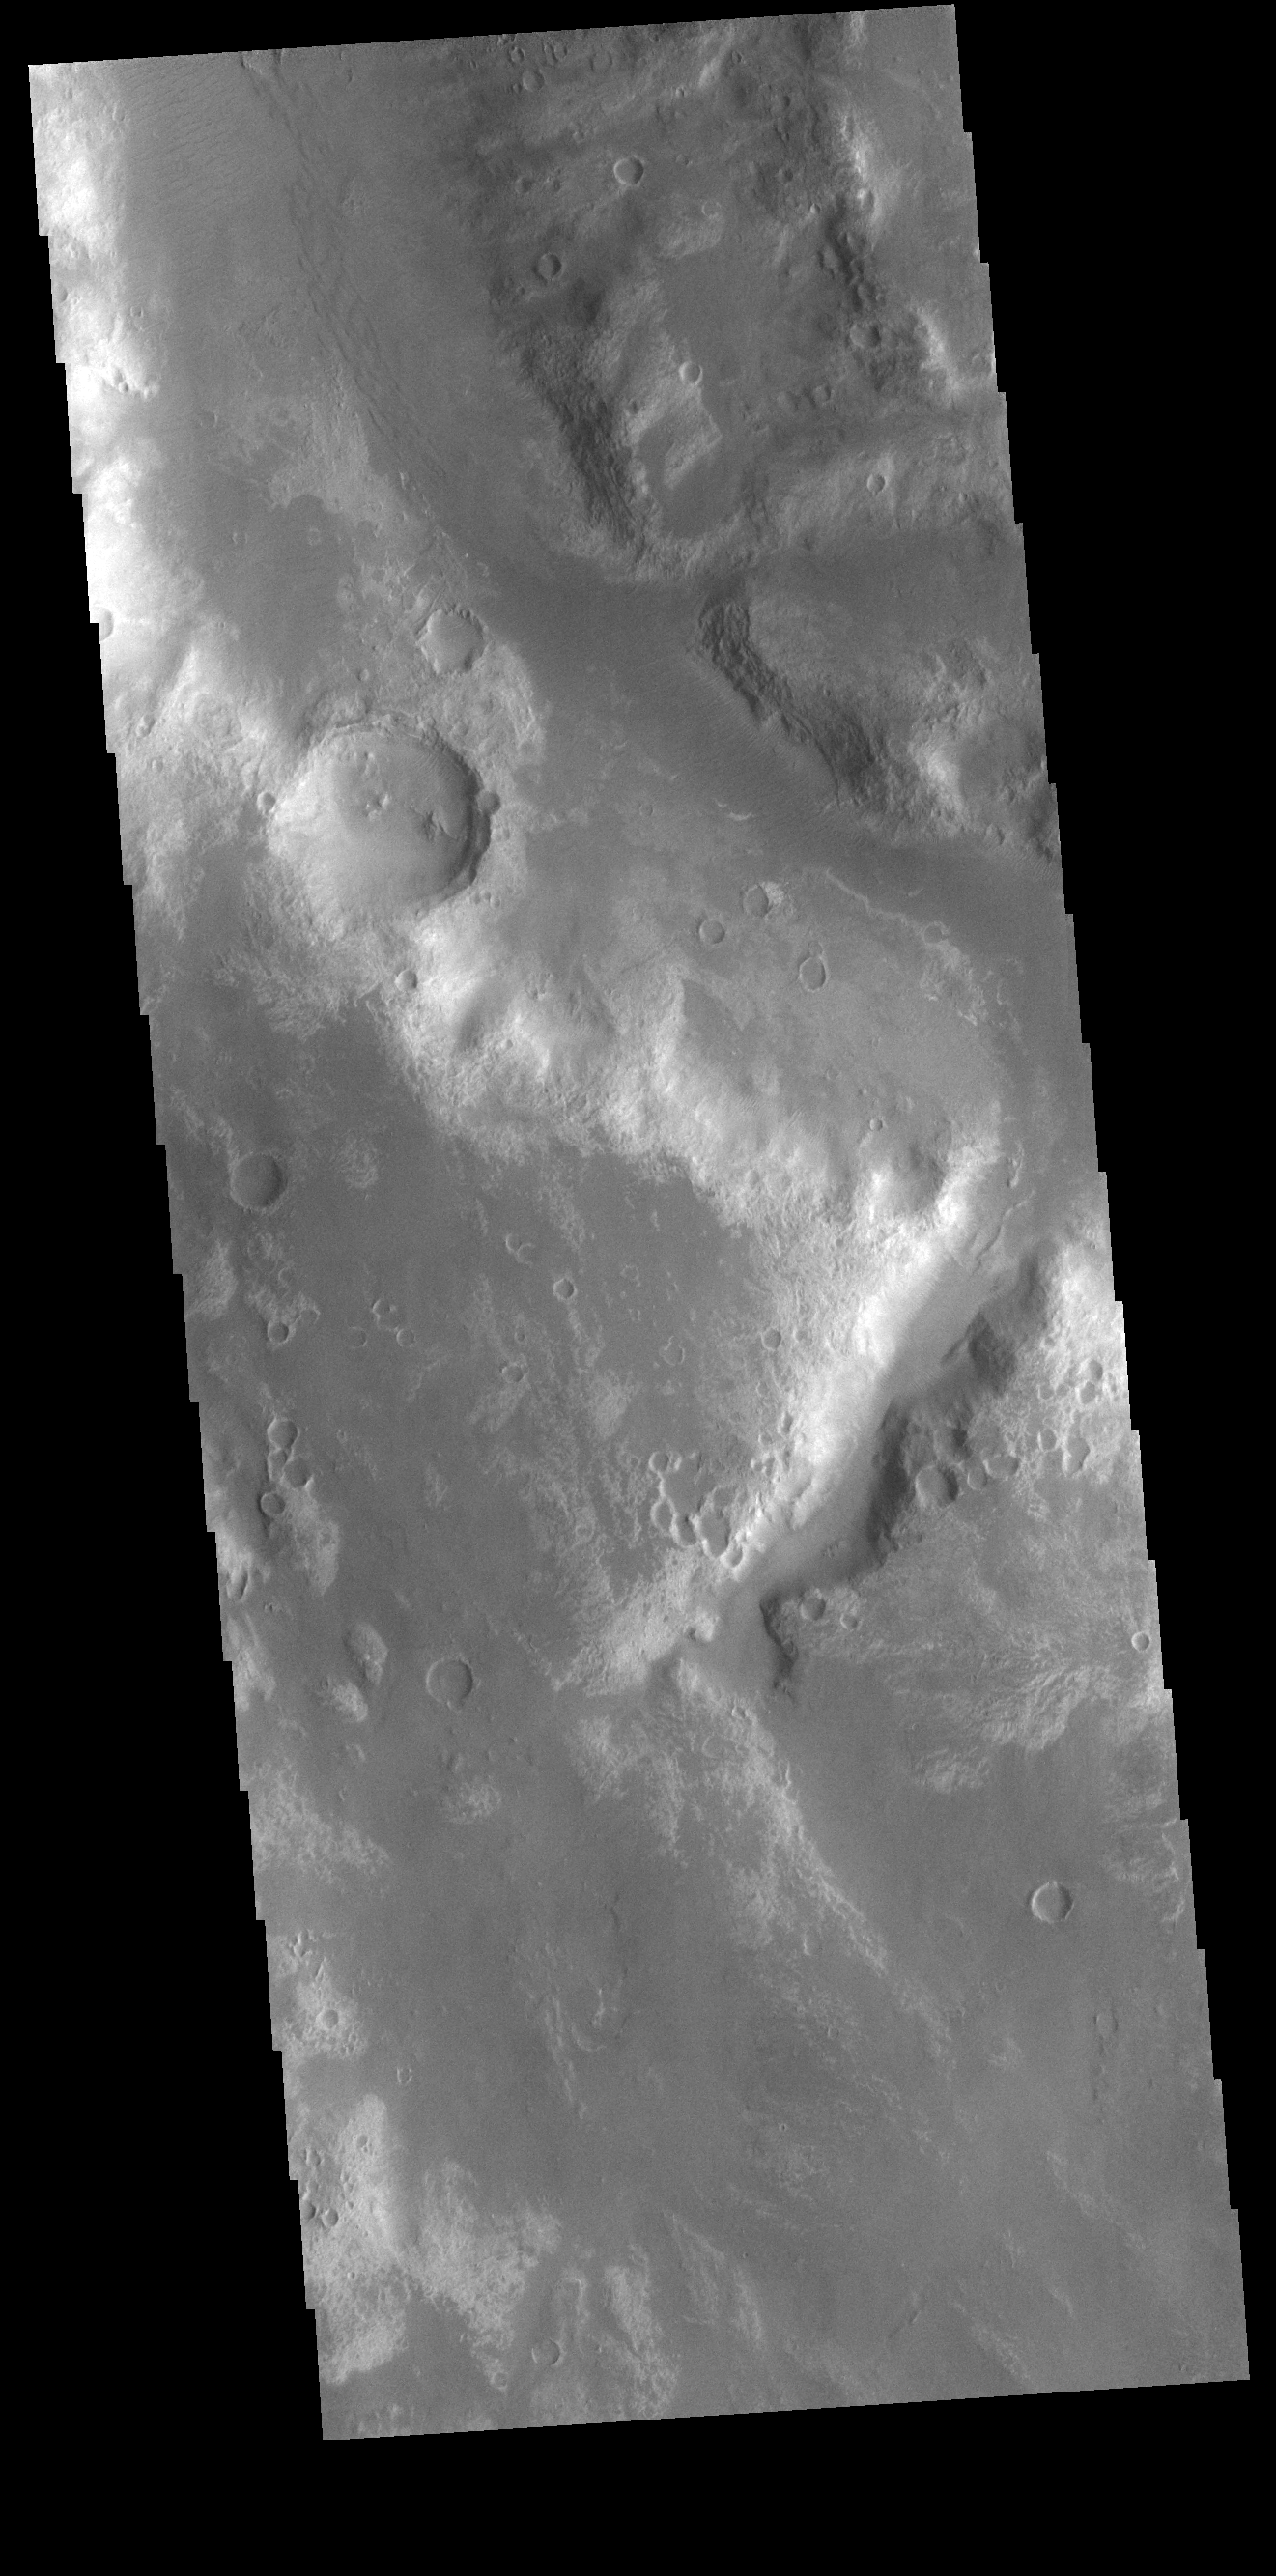

Uzboi Vallis

Today’s VIS image shows a small section of Uzboi Vallis. This valley system arises just north of Argyre Planitia and flows northward into Holden Crater.

Credit: NASA/JPL-Caltech/ASU